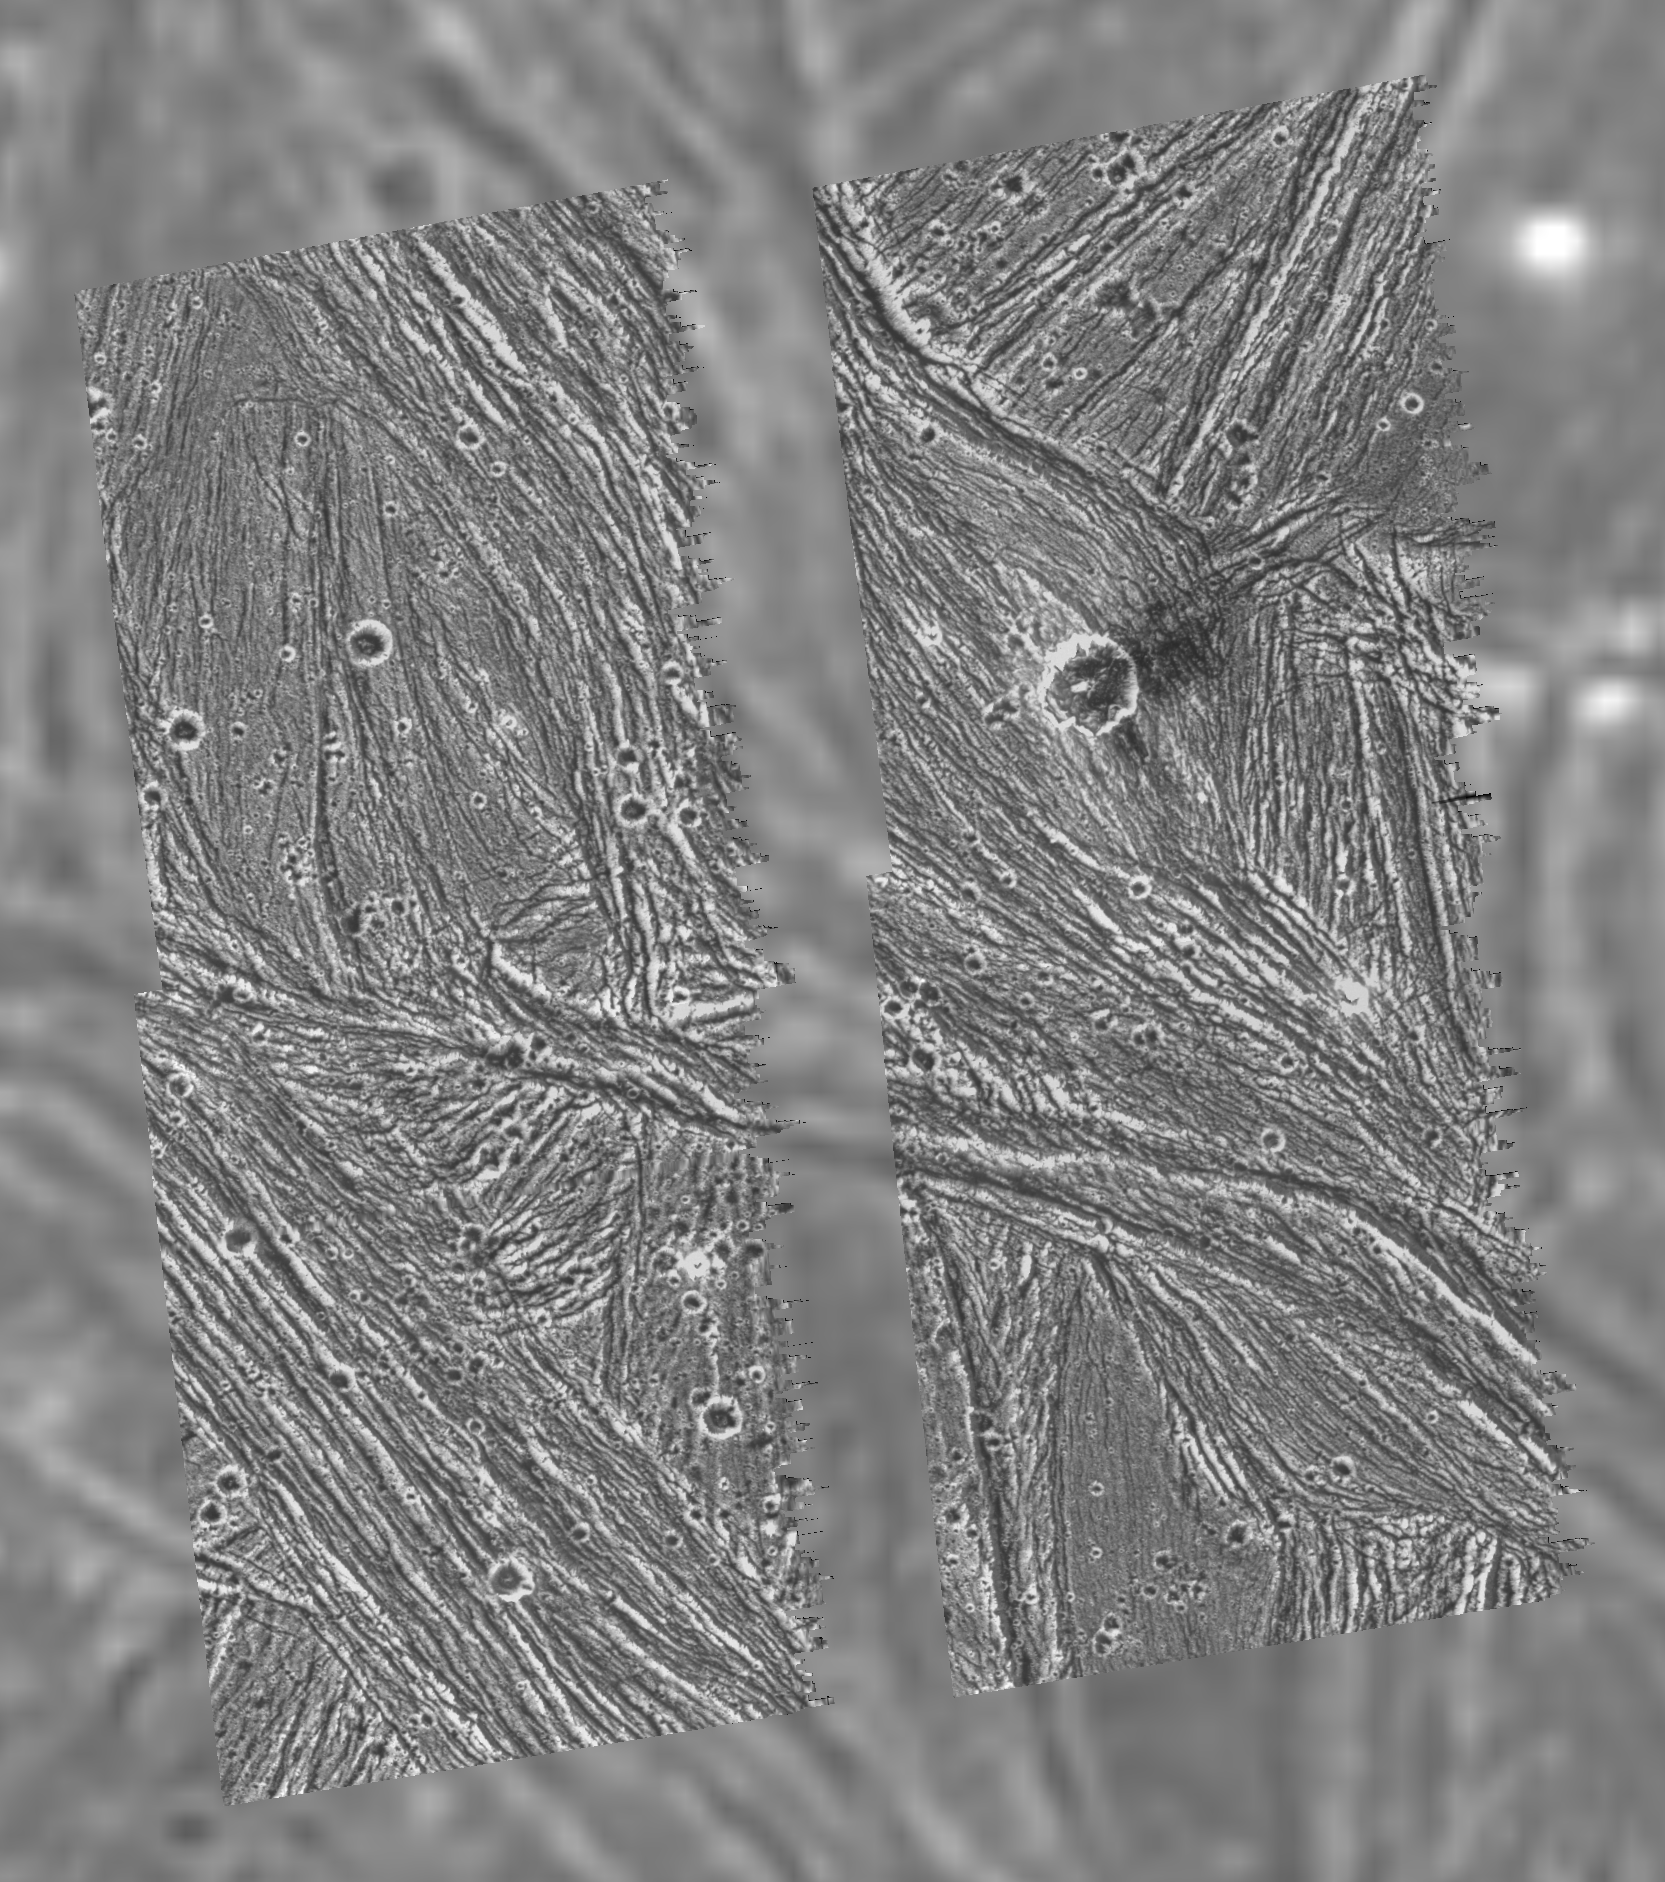

Uruk Sulcus Mosaic – Galileo over Voyager Data

A mosaic of four Galileo images of the Uruk Sulcus region on Ganymede (Latitude 11 N, Longitude: 170 W) is shown overlayed on the data obtained by the Voyager 2 spacecraft in 1979. North is to the top of the picture, and the sun illuminates the surface from the lower left, nearly overhead. The area shown is about 120 by 110 kilometers (75 by 68 miles) in extent and the smallest features that can be discerned are 74 meters (243 feet) in size in the Galileo images and 1.3 kilometers (0.8 miles) in the Voyager data. The higher resolution Galileo images unveil the details of parallel ridges and troughs that are principal features in the brighter regions of Ganymede. High photometric activity (large light contrast at high spatial frequencies) of this ice-rich surface was such that the Galileo camera’s hardware data compressor was pushed into truncating lines. The north-south running gap between the left and right halves of the mosaic is a result of line truncation from the normal 800 samples per line to about 540. The images were taken on 27 June, 1996 Universal Time at a range of 7,448 kilometers (4,628 miles) through the clear filter of the Galileo spacecraft’s imaging system.

Launched in October 1989, Galileo entered orbit around Jupiter on December 7, 1995. The spacecraft’s mission is to conduct detailed studies of the giant planet, its largest moons and the Jovian magnetic environment. The Jet Propulsion Laboratory, Pasadena, CA manages the mission for NASA’s Office of Space Science, Washington, DC.

Credit: NASA/JPL